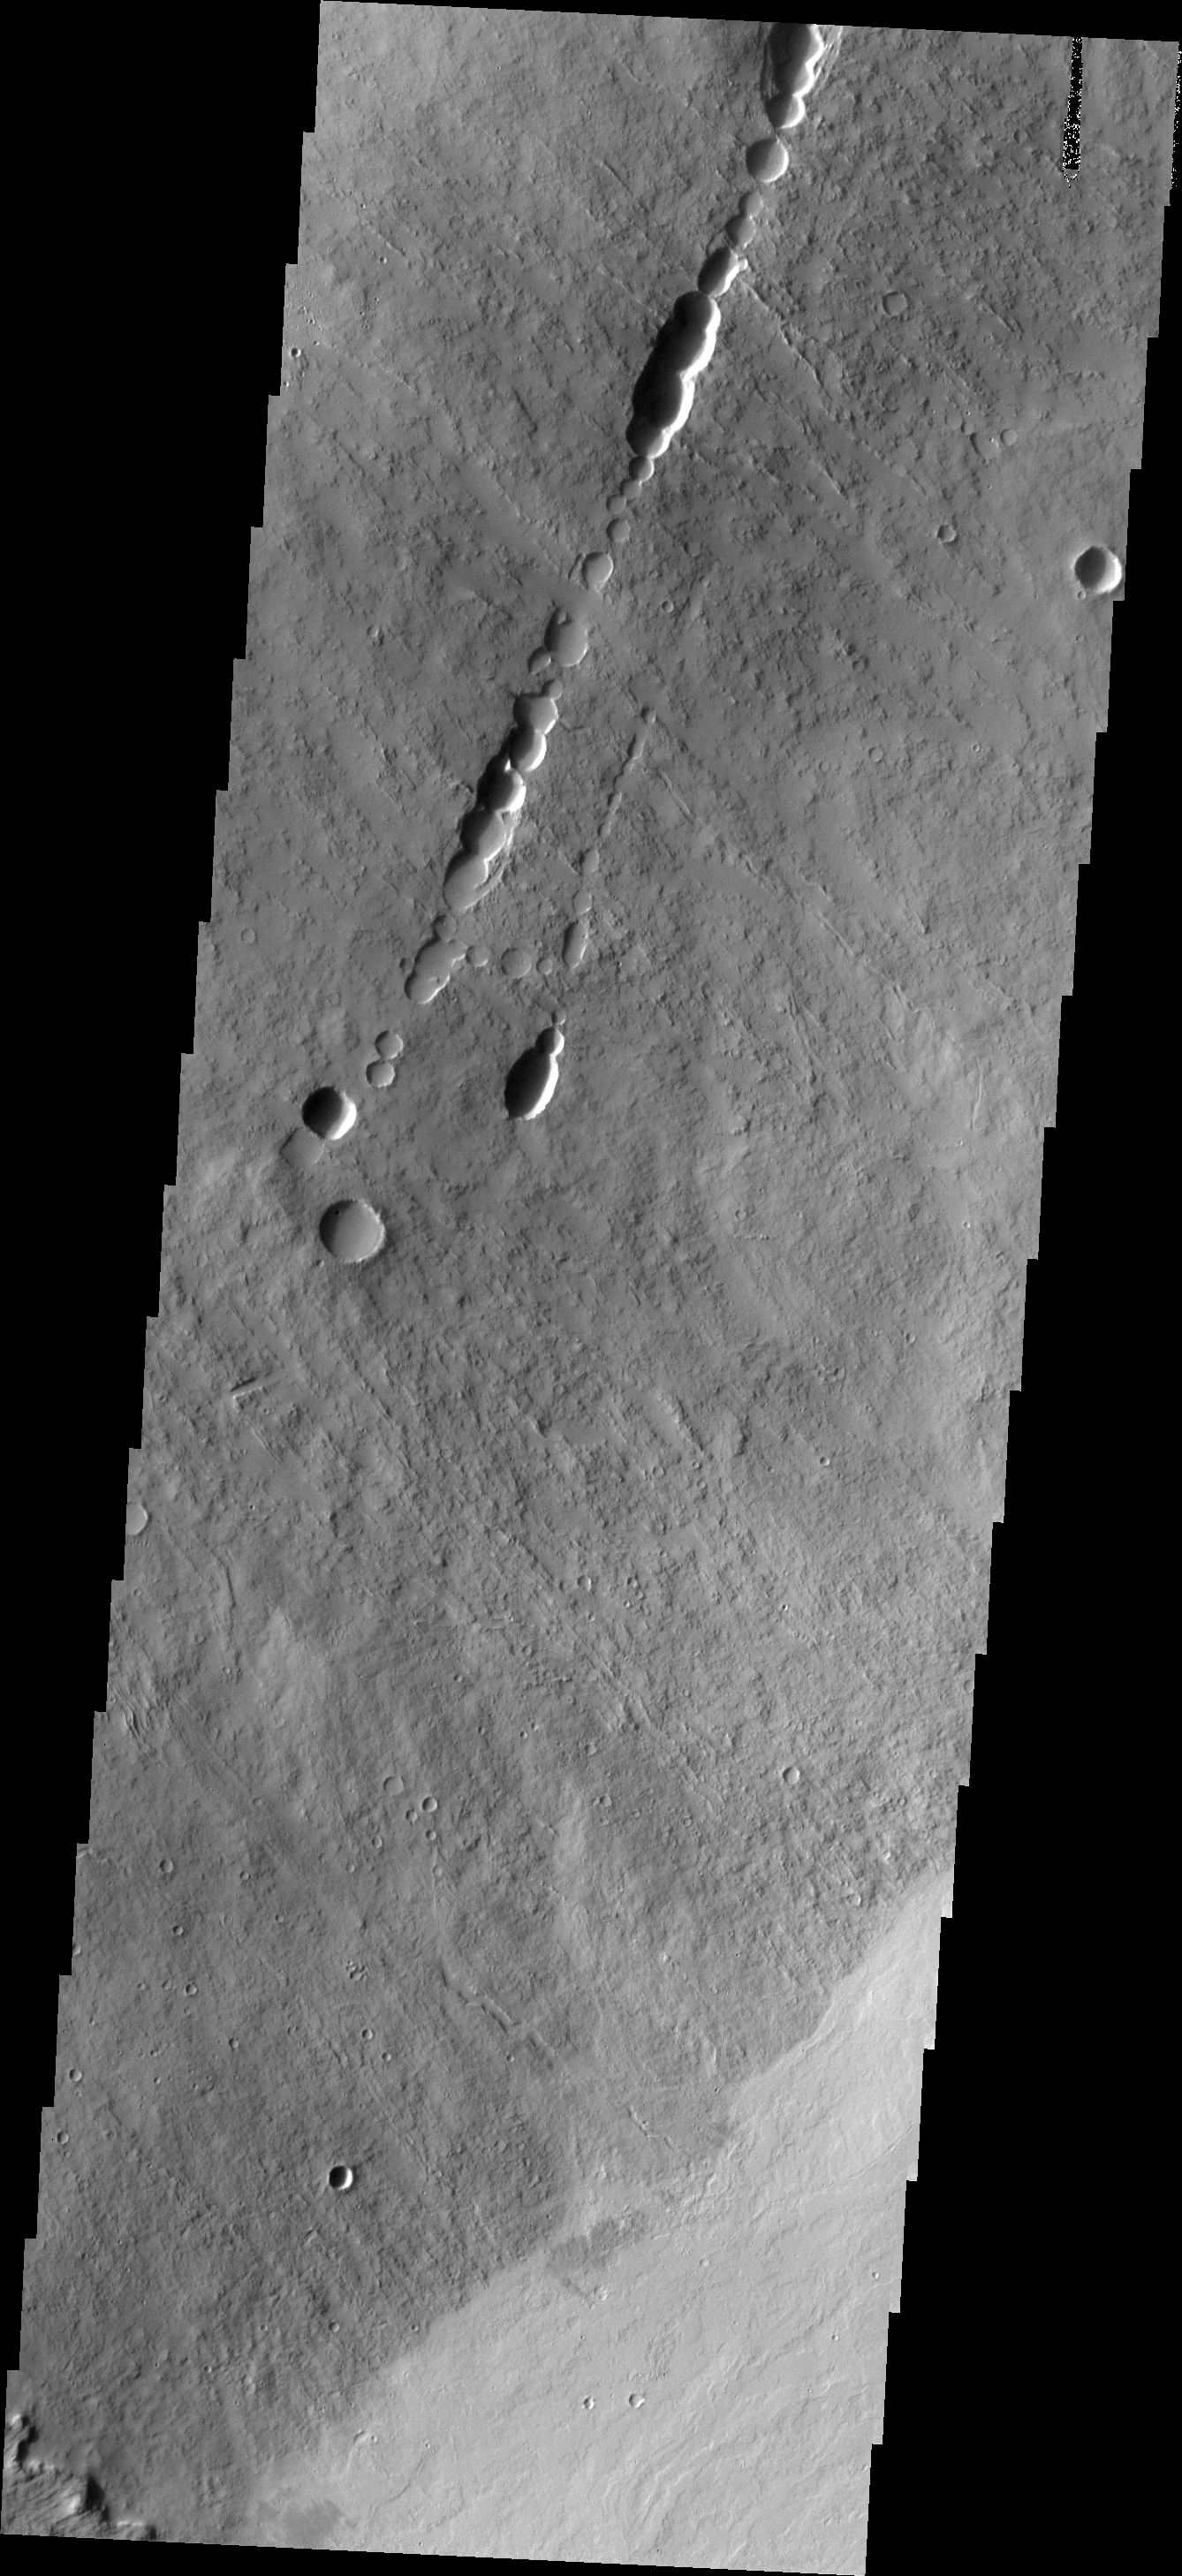

Investigating Mars: Ascraeus Mons

This image shows a collapse feature on the southeastern flank of the volcano. The circular/scalloped margin of the collapse is typical for ceiling collapse into a lava tube. However, the potential lava tube is perpendicular to the surface flows. The linear nature and relationship to the surface flows likely indicate that a preexisting tectonic graben occurred here and hosted lava flows that may have become lava tube flows. So in this case, the collapse feature formed by a combination of tectonic and volcanic processes.

The Odyssey spacecraft has spent over 15 years in orbit around Mars, circling the planet more than 69000 times. It holds the record for longest working spacecraft at Mars. THEMIS, the IR/VIS camera system, has collected data for the entire mission and provides images covering all seasons and lighting conditions. Over the years many features of interest have received repeated imaging, building up a suite of images covering the entire feature. From the deepest chasma to the tallest volcano, individual dunes inside craters and dune fields that encircle the north pole, channels carved by water and lava, and a variety of other feature, THEMIS has imaged them all. For the next several months the image of the day will focus on the Tharsis volcanoes, the various chasmata of Valles Marineris, and the major dunes fields. We hope you enjoy these images!

Credit: NASA/JPL-Caltech/ASU